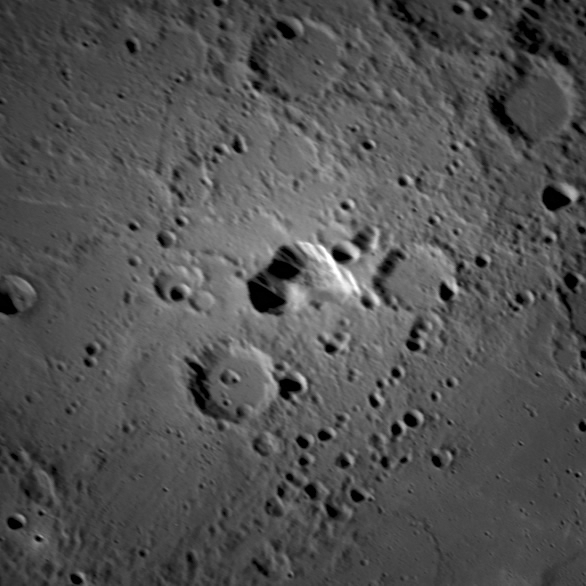

A Newly Identified Candidate for an Explosive Volcanic Vent on Mercury

This image shows a detailed view of the irregular depression seen in the enhanced color image released earlier this week during the NASA Science Update telecon. This region of high reflectance was just barely seen on the limb during MESSENGER’s second flyby, but without enough detail to characterize it as anything other than a bright spot. A more favorable viewing angle reveals this bright spot to be an irregular rimless depression approximately 30 kilometers across surrounded by highly reflective material. Its features are distinctly different from those of impact craters and, though its origin remains ambiguous, it is suspected to be volcanic, possibly the site of an explosive volcanic vent. The high-reflectance halo surrounding this enigmatic feature is distinct in color (see the enhanced color image) and may represent a pyroclastic deposit greater than 150 kilometers in diameter.

Date Acquired: September 29, 2009
Instrument: Narrow Angle Camera (NAC) of the Mercury Dual Imaging System (MDIS)
Scale: The irregular rimless depression in the center of the image is approximately 30 kilometers (19 miles) across

These images are from MESSENGER, a NASA Discovery mission to conduct the first orbital study of the innermost planet, Mercury. For information regarding the use of images, see the MESSENGER image use policy.

Credit: NASA/Johns Hopkins University Applied Physics Laboratory/Carnegie Institution of Washington